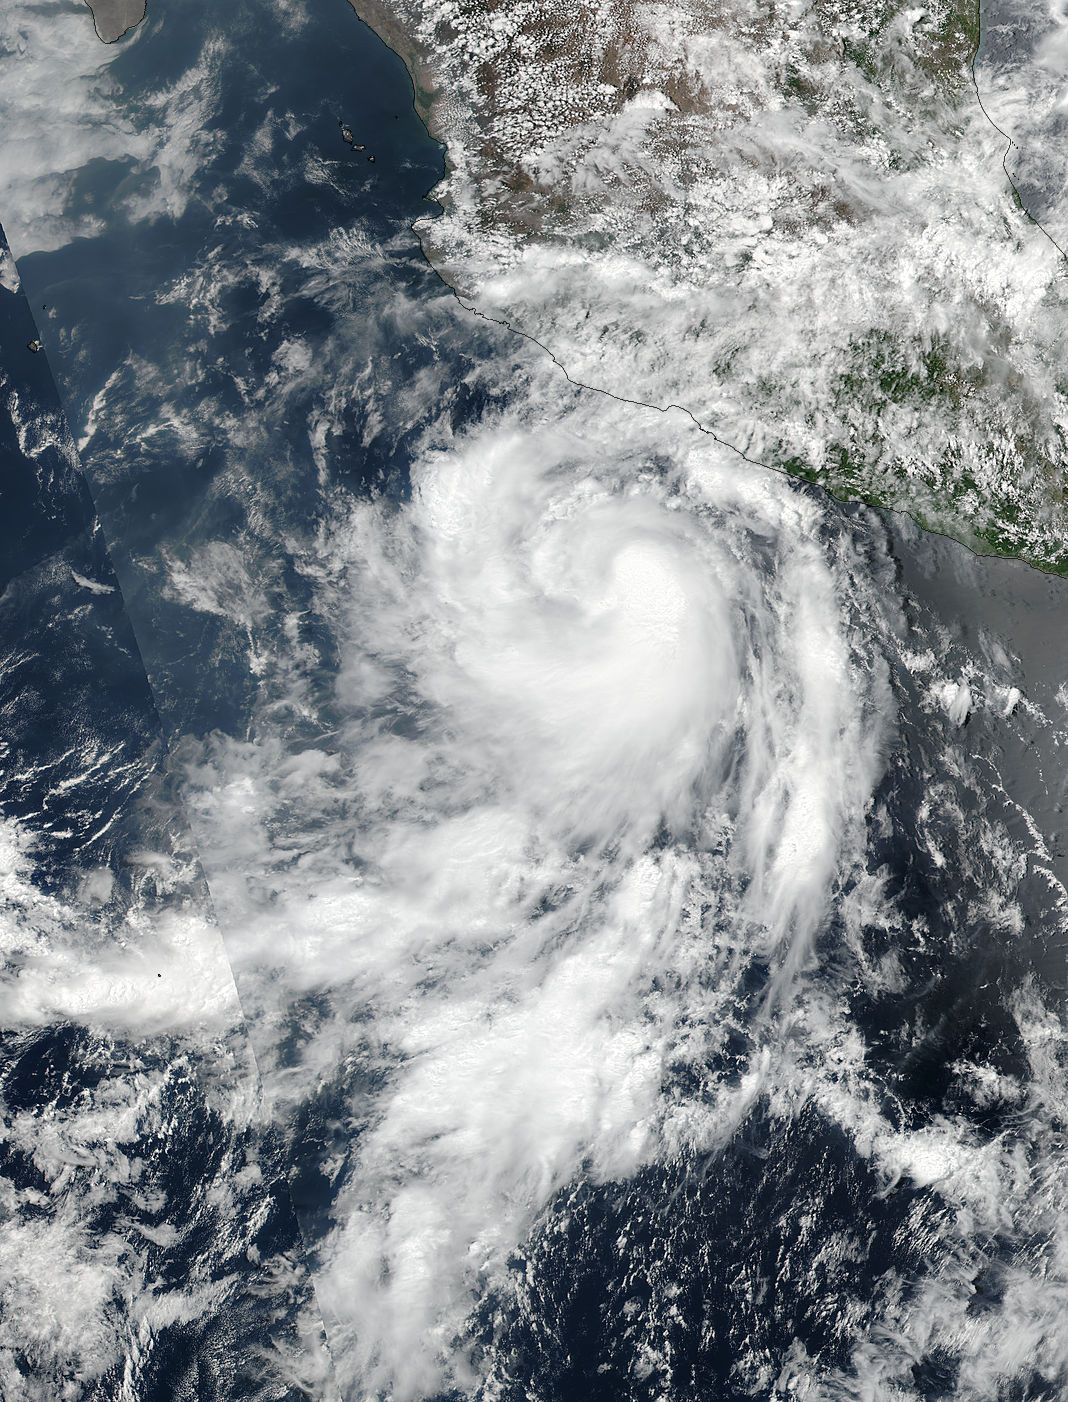

NASA Sees Quick Development of Hurricane Dora

The fourth tropical cyclone of the Eastern Pacific Ocean season formed on June 25 and by June 26 it was already a hurricane. NASA-NOAA's Suomi NPP satellite passed over Dora on June 25 when it was a tropical storm and the next day it became the first hurricane of the season. Tropical Depression Dora developed around 11 p.m. EDT on Saturday, June 24 about 180 miles (290 km) south of Acapulco, Mexico. By 5 a.m. EDT on June 25, the depression had strengthened into a tropical storm and was named Dora. At 19:36 UTC (3:36 p.m. EDT), the Visible Infrared Imaging Radiometer Suite (VIIRS) instrument aboard NASA-NOAA's Suomi NPP satellite provided a visible-light image of the storm. The VIIRS imagery showed well-defined convective spiral bands of thunderstorms with a developing central dense overcast or CDO cloud feature. Seven and a half hours later, Dora showed signs of better organization. At 11 p.m. EDT, the National Hurricane Center or NHC noted "Dora's cloud pattern has continued to quickly improve this evening. Several well-defined spiral bands wrap around the center and the CDO has become more symmetric and expanded since the previous advisory." At 5 a.m. EDT on Monday, June 26, Dora became the first hurricane of the Eastern Pacific Ocean hurricane season. Satellite data indicate that maximum sustained winds have increased to near 80 mph (130 kph) with higher gusts. The NHC said the eye of Hurricane Dora was located near latitude 16.7 degrees North and longitude 105.3 degrees West. That's about 170 miles (275 km) south-southwest of Manzanillo, Mexico. Dora was moving toward the west-northwest near 13 mph (20 kph), and the NHC forecast said that general motion with some decrease in forward speed is expected over the next 48 hours. On the forecast track, the center of Dora is expected to remain offshore of the coast of southwestern Mexico. Some strengthening is likely today before weakening is forecast to begin on Tuesday, June 27.

Credit: NASA/NOAA